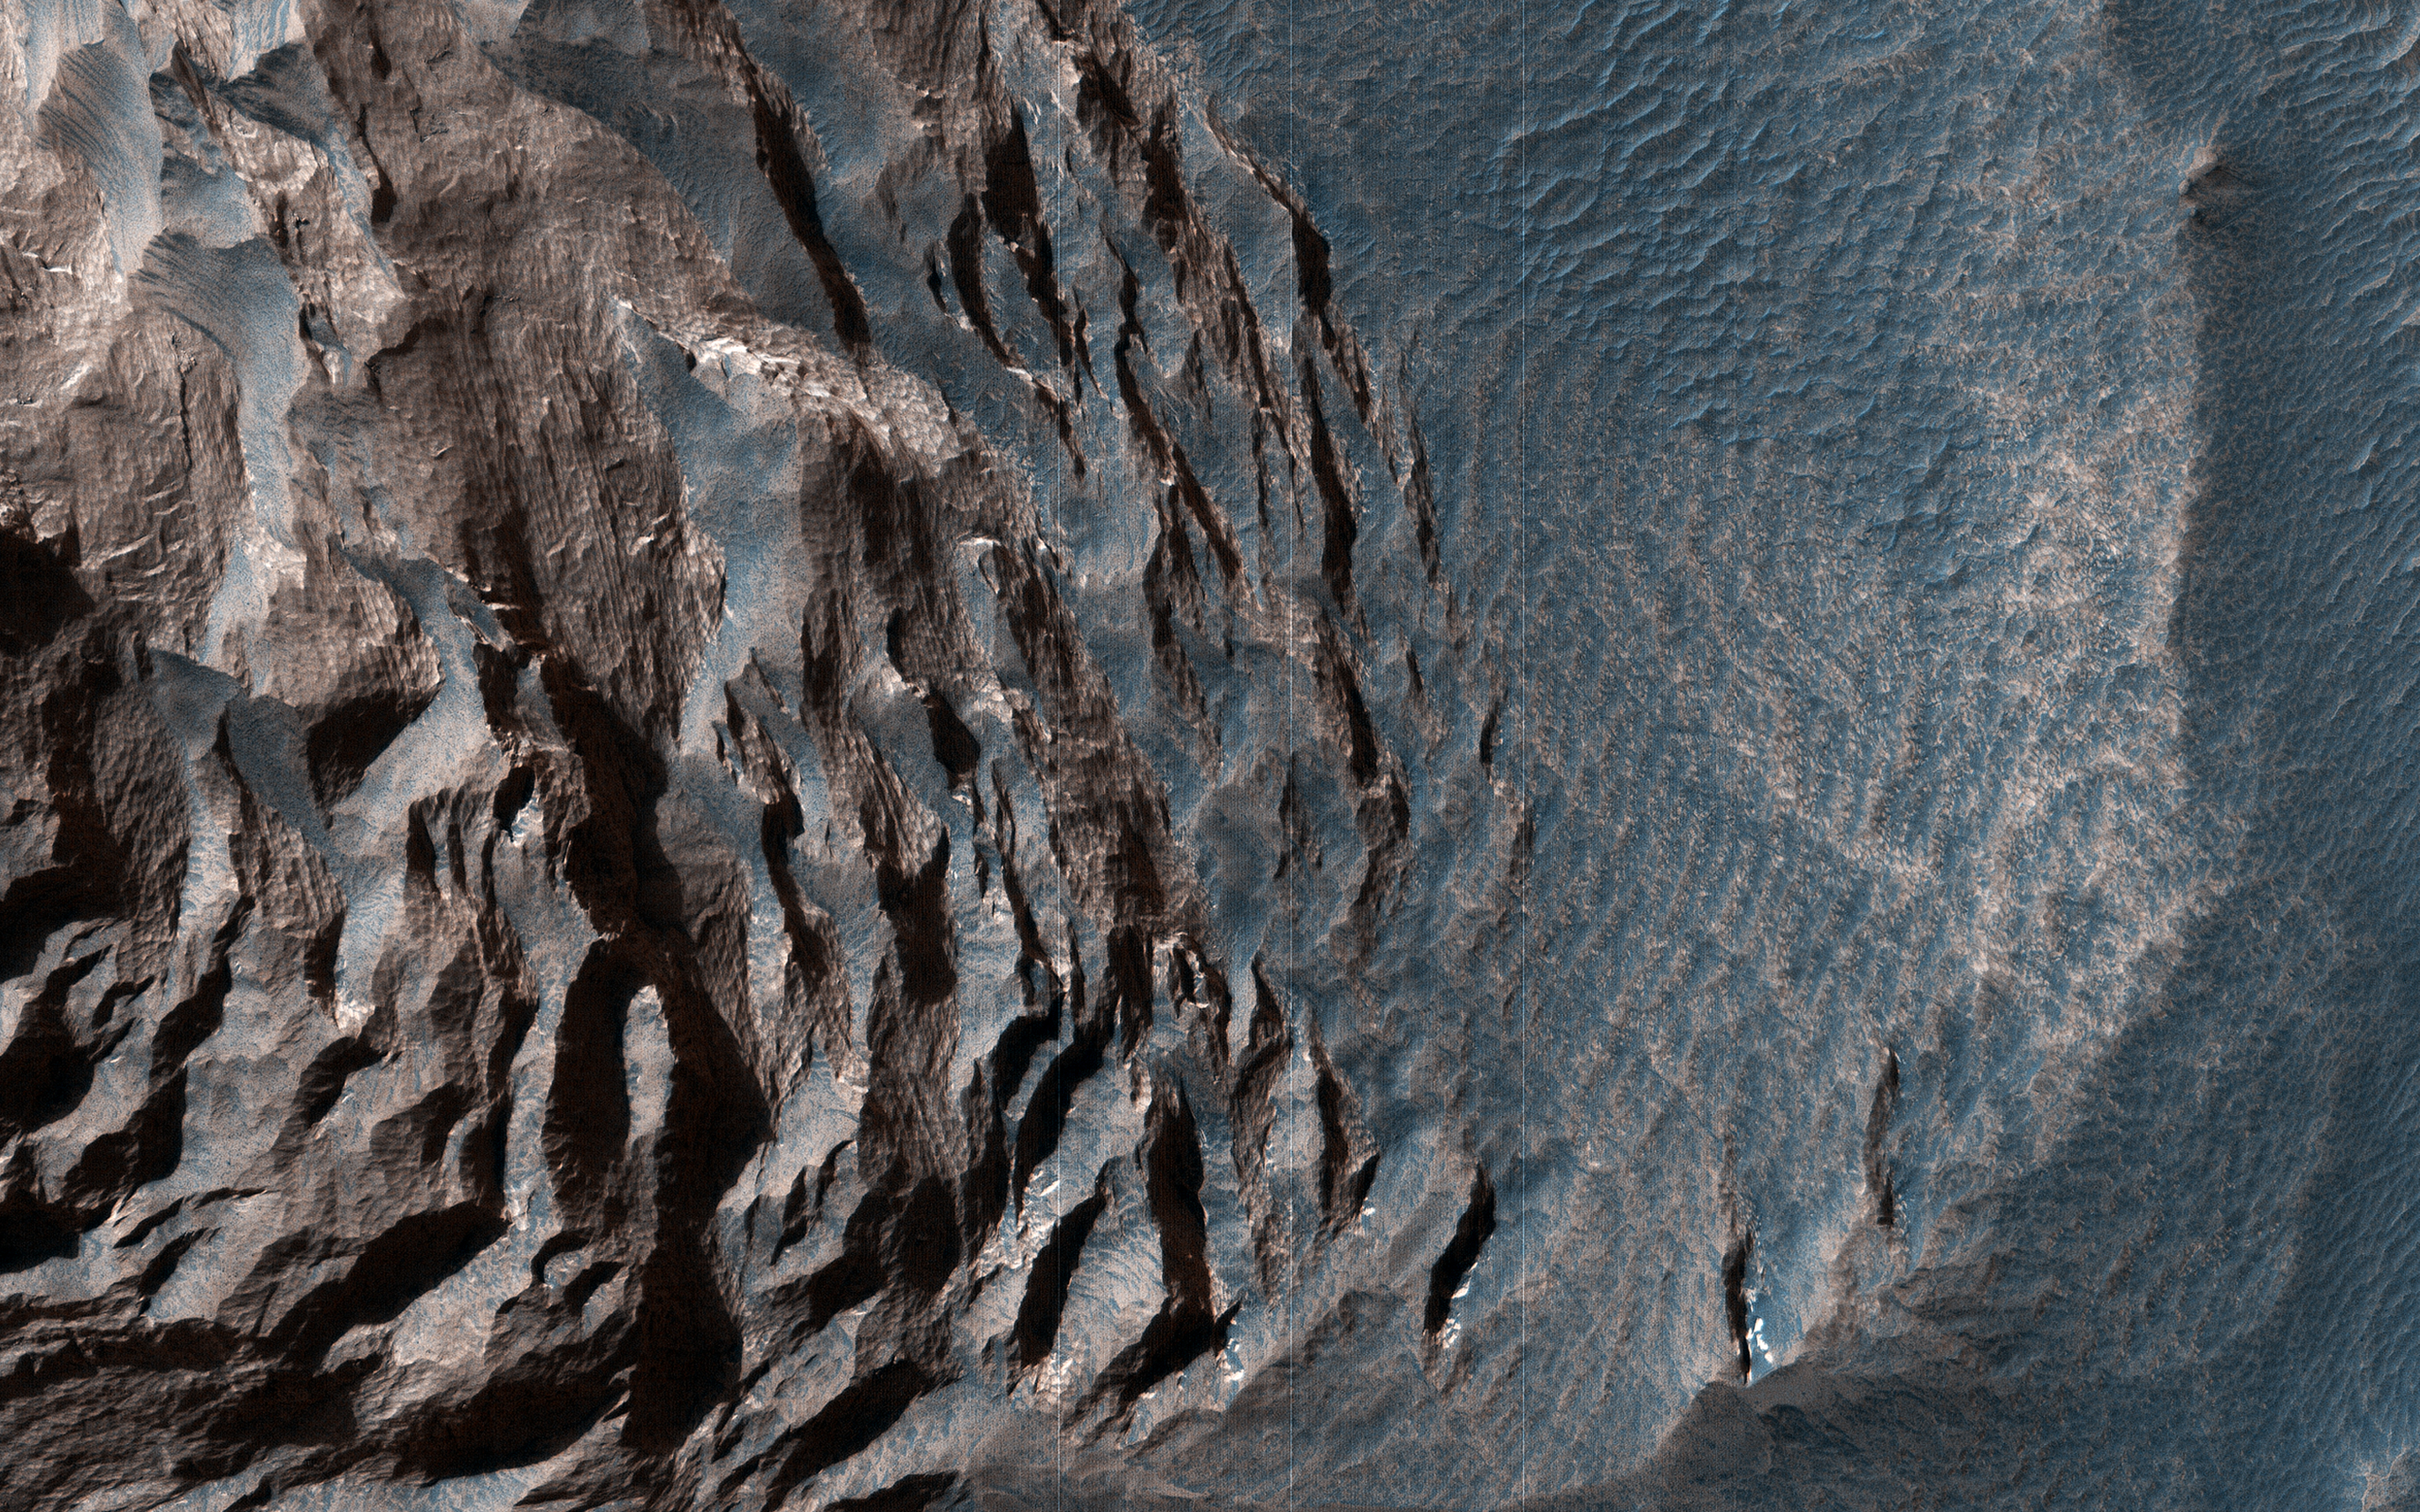

Layered Sediments in Valles Marineris

Layered sedimentary rocks are key to understanding the geologic history of a planet, recording the sequence of deposition and the changes over time in the materials that were deposited.

These layered sediments are on the floor of eastern Coprates Chasma in Valles Marineris, the grandest canyon on Mars. They are erosional remnants of a formerly much more extensive sedimentary deposit that once filled the floor of the canyon but is nowadays reduced to isolated mesas.

The origin of the deposits is not yet known. Various theories attribute the sediments to wind blown dust and sand, or to volcanic materials, or accumulations of debris from avalanches originating from the canyon walls, or even to lakebed sediments laid down when the canyons were filled with liquid water. Some sediments are devoid of boulders or blocks larger than the limit of resolution (about 0.5 meters), so avalanche debris is unlikely. We see fine laminations with a horizontal spacing of about 2 meters and a vertical separation less than 2 meters. No previous orbital observations were capable of resolving such fine scale layering.

The map is projected here at a scale of 25 centimeters (9.8 inches) per pixel. (The original image scale is 26.9 centimeters [10.6 inches] per pixel [with 1 x 1 binning]; objects on the order of 81 centimeters [31.9 inches] across are resolved.) North is up.

The University of Arizona, in Tucson, operates HiRISE, which was built by Ball Aerospace & Technologies Corp., in Boulder, Colorado. NASA’s Jet Propulsion Laboratory, a division of Caltech in Pasadena, California, manages the Mars Reconnaissance Orbiter Project for NASA’s Science Mission Directorate, Washington.

Credit: NASA/JPL-Caltech/University of Arizona